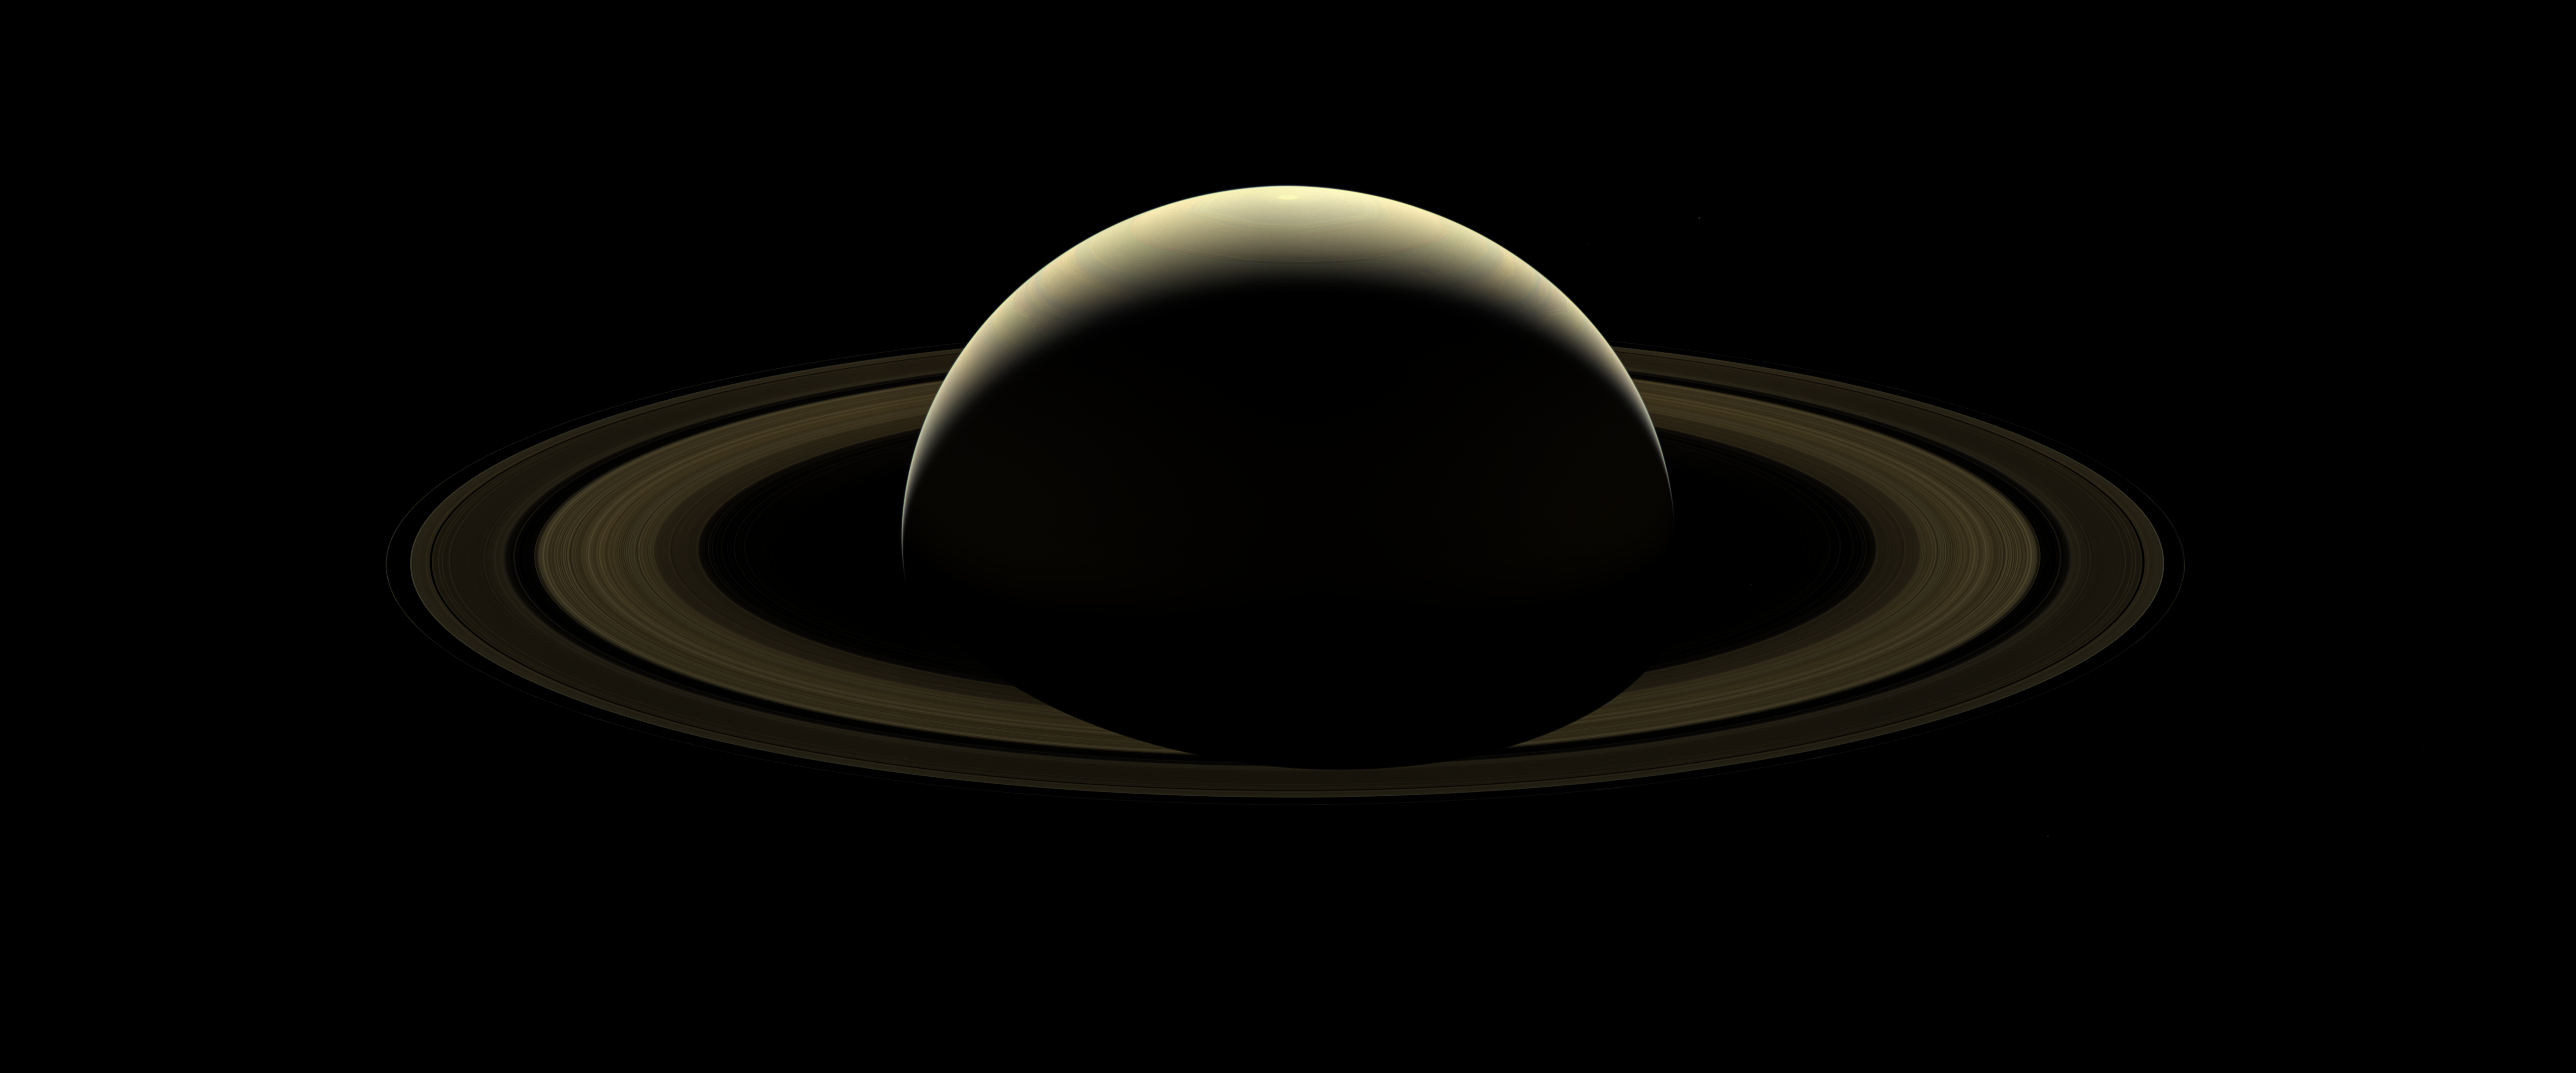

A Farewell to Saturn

After more than 13 years at Saturn, and with its fate sealed, NASA’s Cassini spacecraft bid farewell to the Saturnian system by firing the shutters of its wide-angle camera and capturing this last, full mosaic of Saturn and its rings two days before the spacecraft’s dramatic plunge into the planet’s atmosphere.

During the observation, a total of 80 wide-angle images were acquired in just over two hours. This view is constructed from 42 of those wide-angle shots, taken using the red, green and blue spectral filters, combined and mosaicked together to create a natural-color view.

Six of Saturn’s moons — Enceladus, Epimetheus, Janus, Mimas, Pandora and Prometheus — make a faint appearance in this image. (Numerous stars are also visible in the background.)

A second version of the mosaic is provided in which the planet and its rings have been brightened, with the fainter regions brightened by a greater amount. (The moons and stars have also been brightened by a factor of 15 in this version.)

The ice-covered moon Enceladus — home to a global subsurface ocean that erupts into space — can be seen at the 1 o’clock position. Directly below Enceladus, just outside the F ring (the thin, farthest ring from the planet seen in this image) lies the small moon Epimetheus. Following the F ring clock-wise from Epimetheus, the next moon seen is Janus. At about the 4:30 position and outward from the F ring is Mimas. Inward of Mimas and still at about the 4:30 position is the F-ring-disrupting moon, Pandora. Moving around to the 10 o’clock position, just inside of the F ring, is the moon Prometheus.

This view looks toward the sunlit side of the rings from about 15 degrees above the ring plane. Cassini was approximately 698,000 miles (1.1 million kilometers) from Saturn, on its final approach to the planet, when the images in this mosaic were taken. Image scale on Saturn is about 42 miles (67 kilometers) per pixel. The image scale on the moons varies from 37 to 50 miles (59 to 80 kilometers) pixel. The phase angle (the Sun-planet-spacecraft angle) is 138 degrees.

The Cassini spacecraft ended its mission on Sept. 15, 2017.

The Cassini mission is a cooperative project of NASA, ESA (the European Space Agency) and the Italian Space Agency. The Jet Propulsion Laboratory, a division of Caltech in Pasadena, manages the mission for NASA’s Science Mission Directorate, Washington. The Cassini orbiter and its two onboard cameras were designed, developed and assembled at JPL. The imaging operations center is based at the Space Science Institute in Boulder, Colorado.

Credit: NASA/JPL-Caltech/Space Science Institute